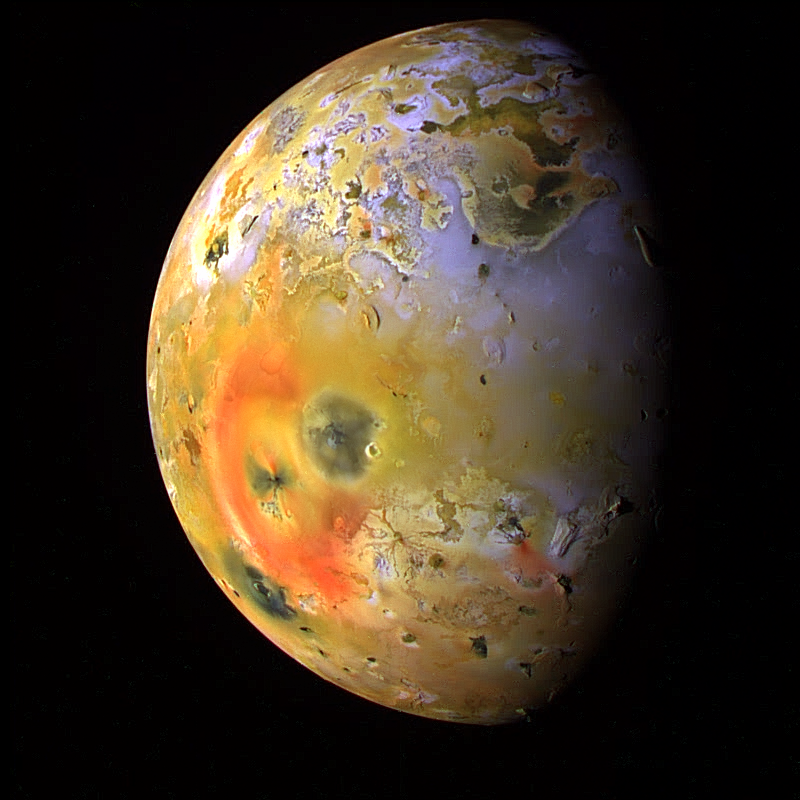

Io’s Pele Hemisphere After Pillan Changes

This global view of Jupiter’s moon, Io, was obtained during the tenth orbit of Jupiter by NASA’s Galileo spacecraft. Io, which is slightly larger than Earth’s moon, is the most volcanically active body in the solar system. In this enhanced color composite, deposits of sulfur dioxide frost appear in white and grey hues while yellowish and brownish hues are probably due to other sulfurous materials. Bright red materials, such as the prominent ring surrounding Pele, and “black” spots with low brightness mark areas of recent volcanic activity and are usually associated with high temperatures and surface changes. One of the most dramatic changes is the appearance of a new dark spot (upper right edge of Pele), 400 kilometers (250 miles) in diameter which surrounds a volcanic center named Pillan Patera. The dark spot did not exist in images obtained 5 months earlier, but Galileo imaged a 120 kilometer (75 mile) high plume erupting from this location during its ninth orbit.

North is to the top of the picture which was taken on September 19, 1997 at a range of more than 500,000 kilometers (310,000 miles) by the Solid State Imaging (SSI) system on NASA’s Galileo spacecraft.

The Jet Propulsion Laboratory, Pasadena, CA manages the Galileo mission for NASA’s Office of Space Science, Washington, DC.

Credit: NASA/JPL/University of Arizona